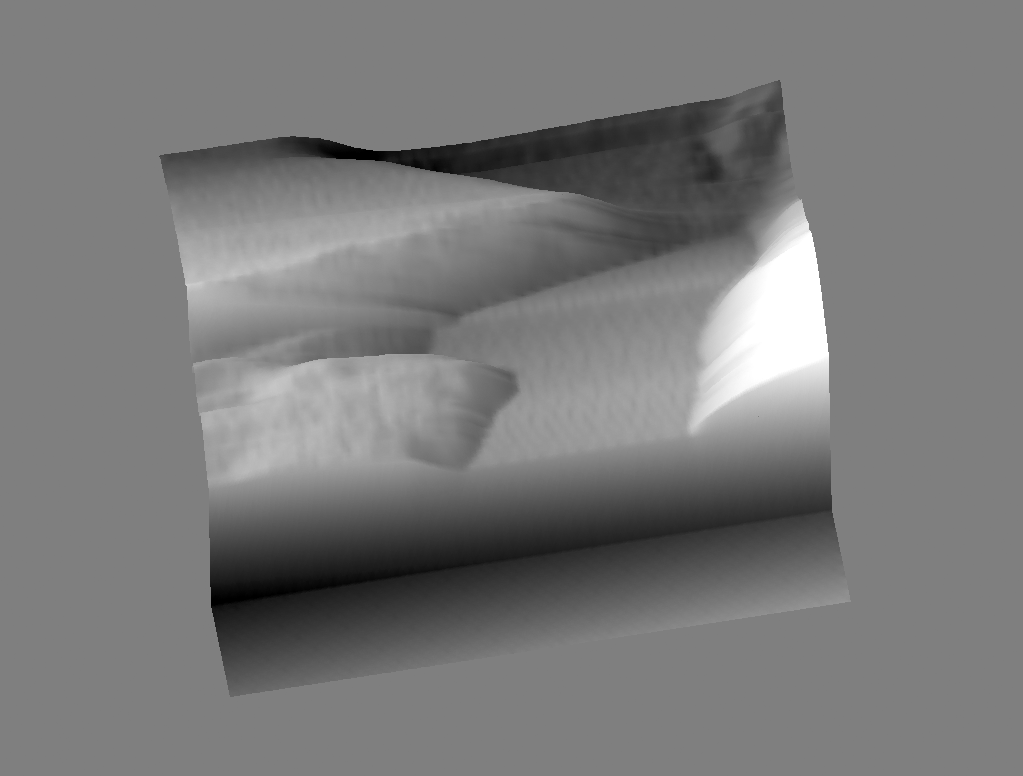

Martian Particle

This image of Martian soil was taken by the Phoenix Lander’s atomic force microscope on Sol 74 of the mission, which began on May 25, 2008. This image of a flat, smooth-surfaced particle is consistent with the appearance of soil from Earth containing the mineral phyllosilicate.

The Phoenix Mission is led by the University of Arizona, Tucson, on behalf of NASA. Project management of the mission is by JPL, Pasadena, Calif. Spacecraft development was by Lockheed Martin Space Systems, Denver.

Photojournal Note: As planned, the Phoenix lander, which landed May 25, 2008 23:53 UTC, ended communications in November 2008, about six months after landing, when its solar panels ceased operating in the dark Martian winter.

Credit: NASA/JPL-Caltech/Univesity of Arizona/University of Neuchatel/Imperial College London